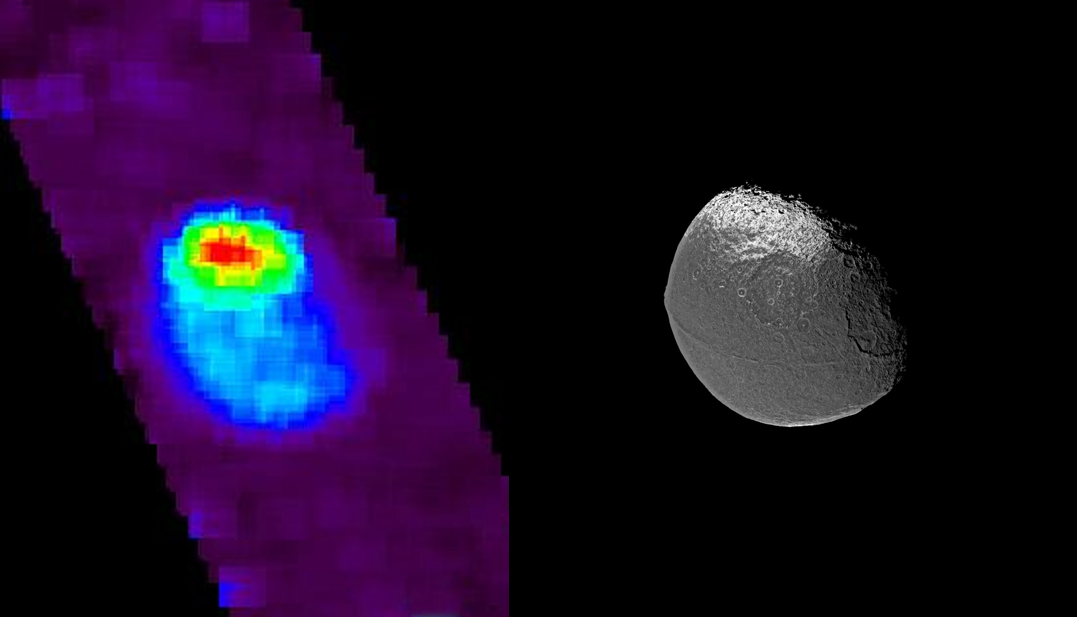

Exposing Iapetus’ Dark Side

Images taken with Cassini’s ultraviolet imaging spectrograph shed some light on the dark side of Saturn’s moon Iapetus. Scientists are trying to figure out what painted Iapetus’ dark side. This is one of the biggest mysteries scientists are trying to answer during the upcoming Sept. 10, 2007, flyby.

The ultraviolet image on the left indicates water ice abundance across the surface: the bright north polar terrain (shown in red) is the iciest region in this view. Away from the pole, as the color shifts to blue, less water ice is present in the surface. The darkest terrain, which includes very little water ice, is shown in light blue. The dark sky background viewed during the observation is shown as purple in this color scheme.

The ultraviolet-light image was taken during a flyby in December 2004. A visible light image taken on the same date is shown on the right for reference (see PIA06166).

The Cassini-Huygens mission is a cooperative project of NASA, the European Space Agency and the Italian Space Agency. The Jet Propulsion Laboratory, a division of the California Institute of Technology in Pasadena, manages the mission for NASA’s Science Mission Directorate, Washington, D.C. The Cassini orbiter was designed, developed and assembled at JPL. The ultraviolet imaging spectrograph was designed and built at, and the team is based at the University of Colorado, Boulder. The imaging operations center is based at the Space Science Institute in Boulder, Colo.

Credit: NASA/JPL/University of Colorado/Space Science Institute